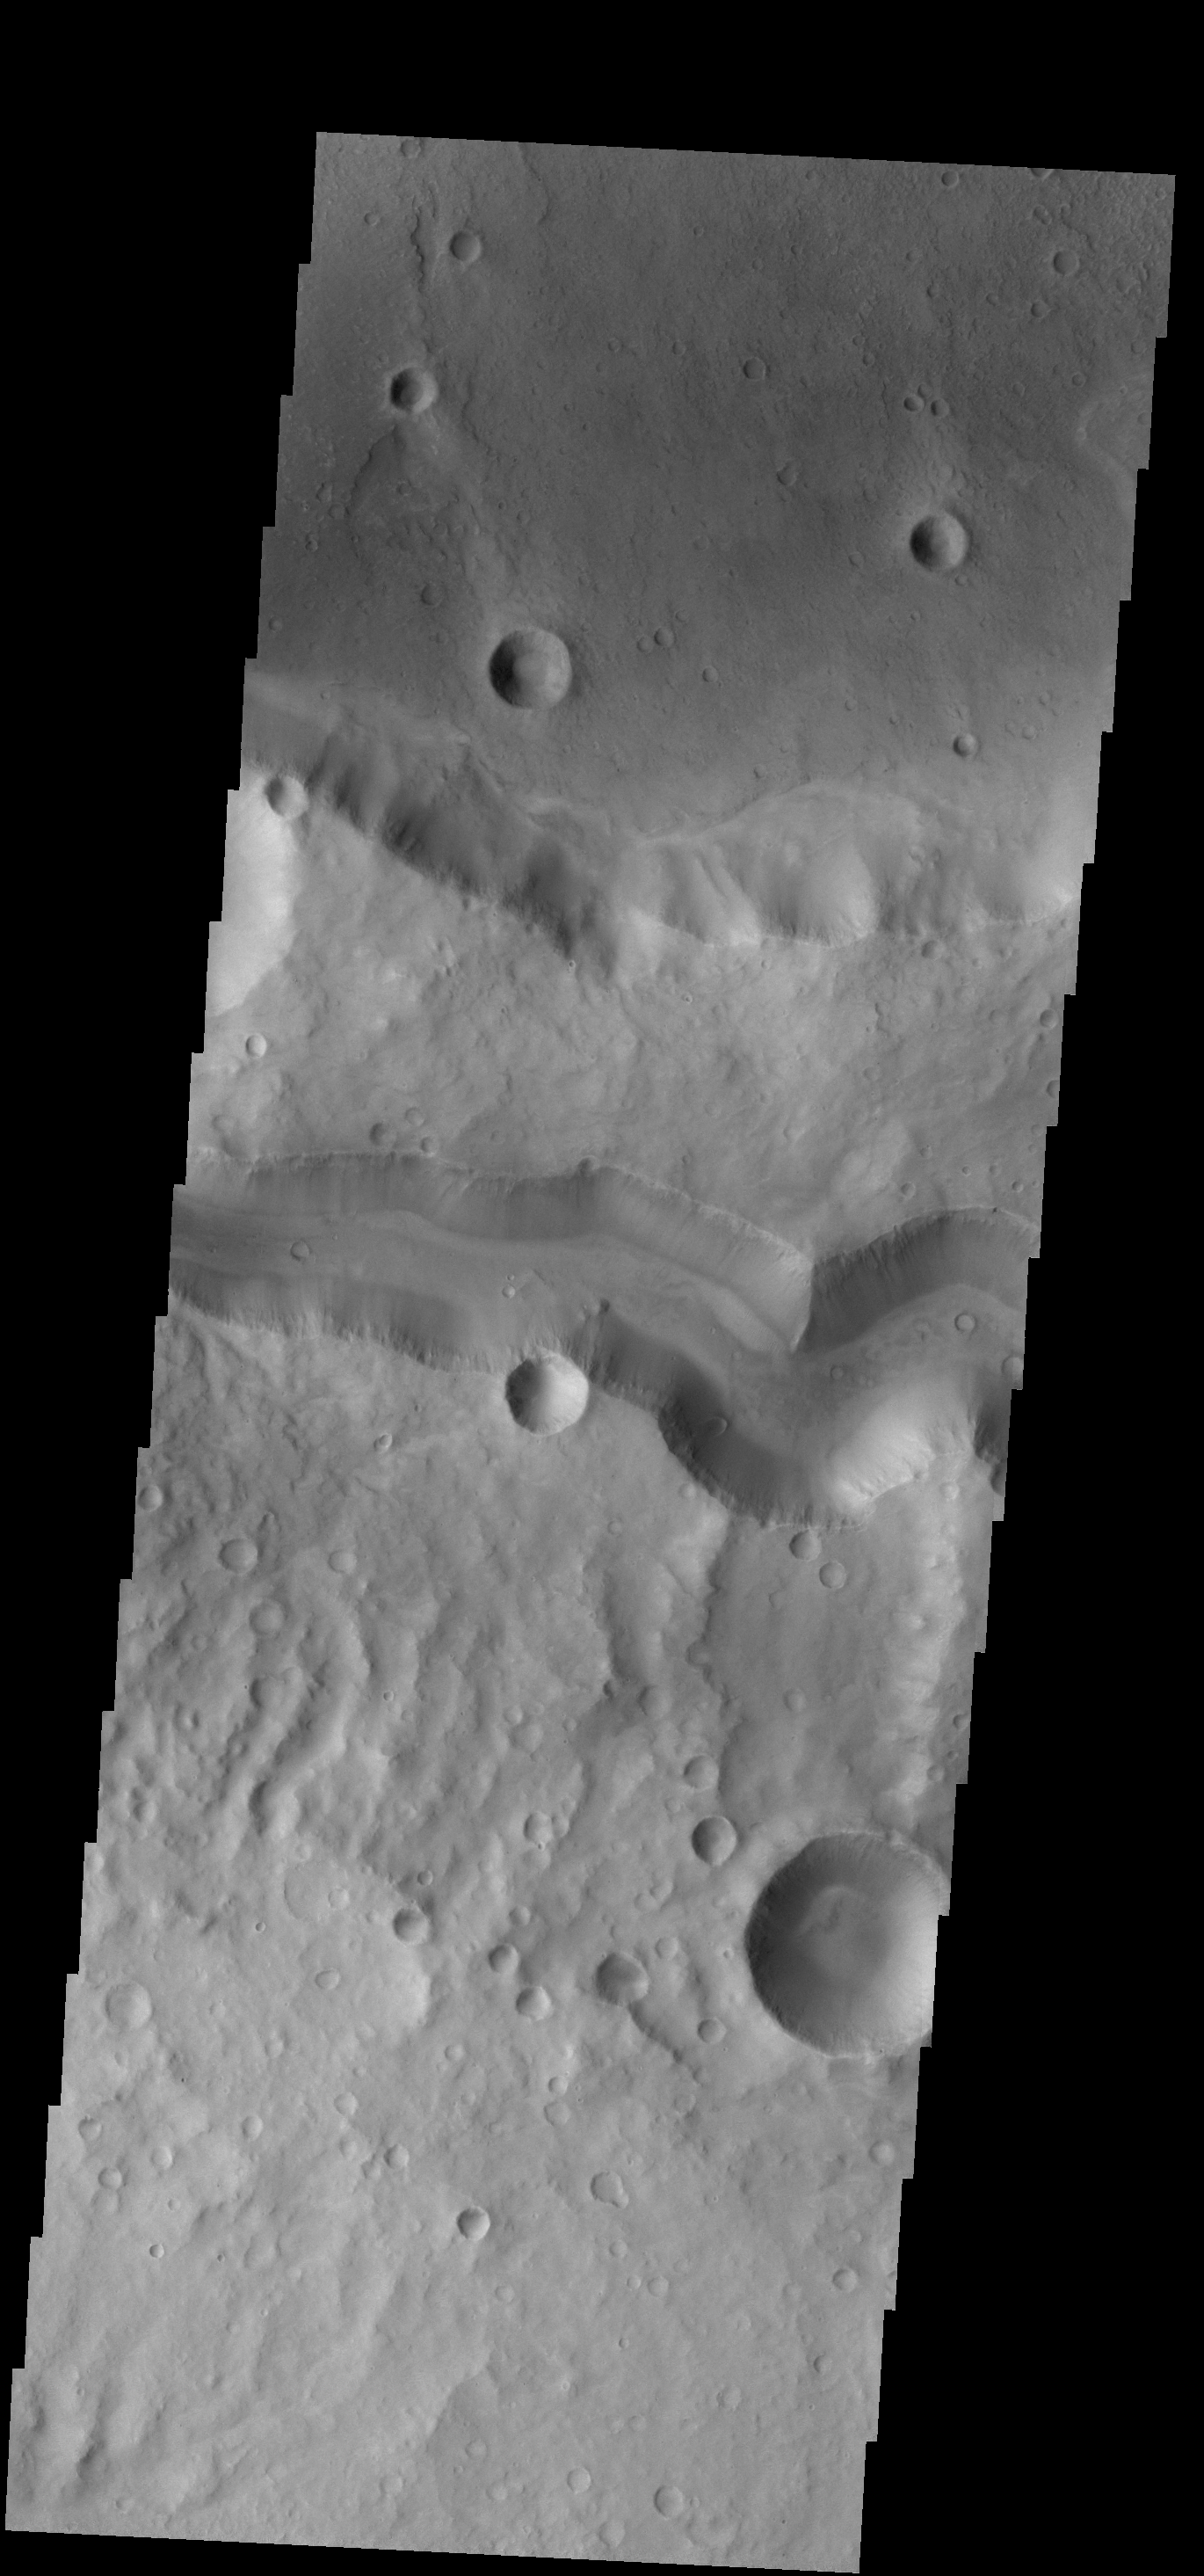

Tinto and Palos

Today’s VIS image shows Tinto Vallis (middle of image) and Palos Crater (top of image).

Credit: NASA/JPL-Caltech/ASU